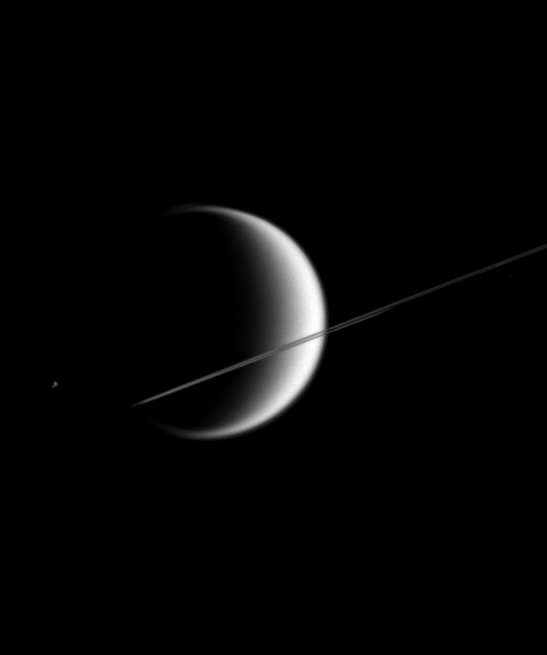

Crescent Moon with Rings

This poetic scene shows the giant, smog-enshrouded moon Titan behind Saturn’s nearly edge-on rings. Much smaller Epimetheus (116 kilometers, or 72 miles across) is just visible to the left of Titan (5,150 kilometers, or 3,200 miles across).

The image was taken in visible light with the Cassini spacecraft narrow-angle camera on March 9, 2006, at a distance of approximately 4.1 million kilometers (2.5 million miles) from Titan. The image scale is 25 kilometers (16 miles) per pixel on Titan. The brightness of Epimetheus was enhanced for visibility.

The Cassini-Huygens mission is a cooperative project of NASA, the European Space Agency and the Italian Space Agency. The Jet Propulsion Laboratory, a division of the California Institute of Technology in Pasadena, manages the mission for NASA’s Science Mission Directorate, Washington, D.C. The Cassini orbiter and its two onboard cameras were designed, developed and assembled at JPL. The imaging operations center is based at the Space Science Institute in Boulder, Colo.

Credit: NASA/JPL/Space Science Institute